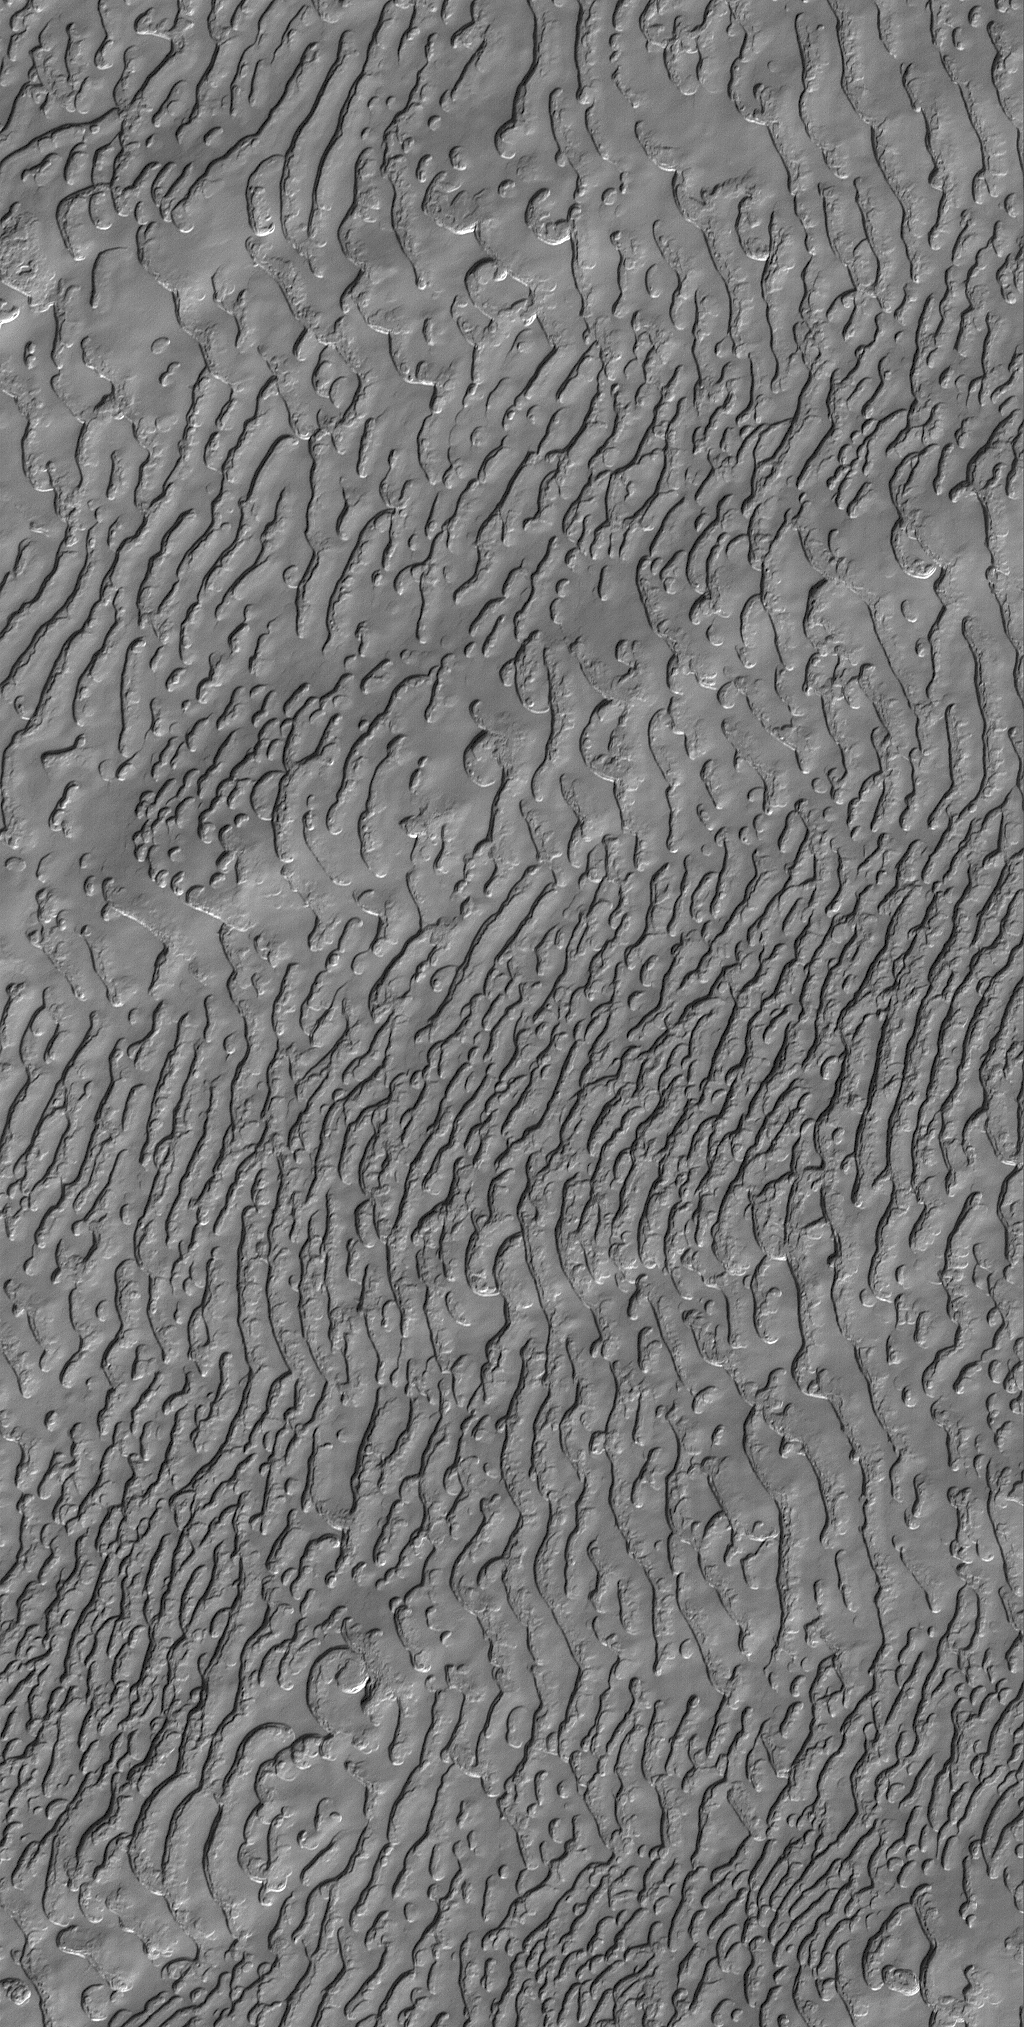

Frozen Carbon Dioxide

1 August 2005
This Mars Global Surveyor (MGS) Mars Orbiter Camera (MOC) image shows a south polar residual cap landscape, formed in frozen carbon dioxide. There is no place on Earth that one can go to visit a landscape covering thousands of square kilometers with frozen carbon dioxide, so mesas, pits, and other landforms of the martian south polar region are as alien as they are beautiful. The scarps of the south polar region are known from thousands of other MGS MOC images to retreat at a rate of about 3 meters (~3 yards) per martian year, indiating that slowly, over the course of the MGS mission, the amount of carbon dioxide in the martian atmosphere has probably been increasing.

Location near: 86.9°S, 25.5°W
Image width: width: ~3 km (~1.9 mi)
Illumination from: upper left
Season: Southern Spring

Credit: NASA/JPL/Malin Space Science Systems